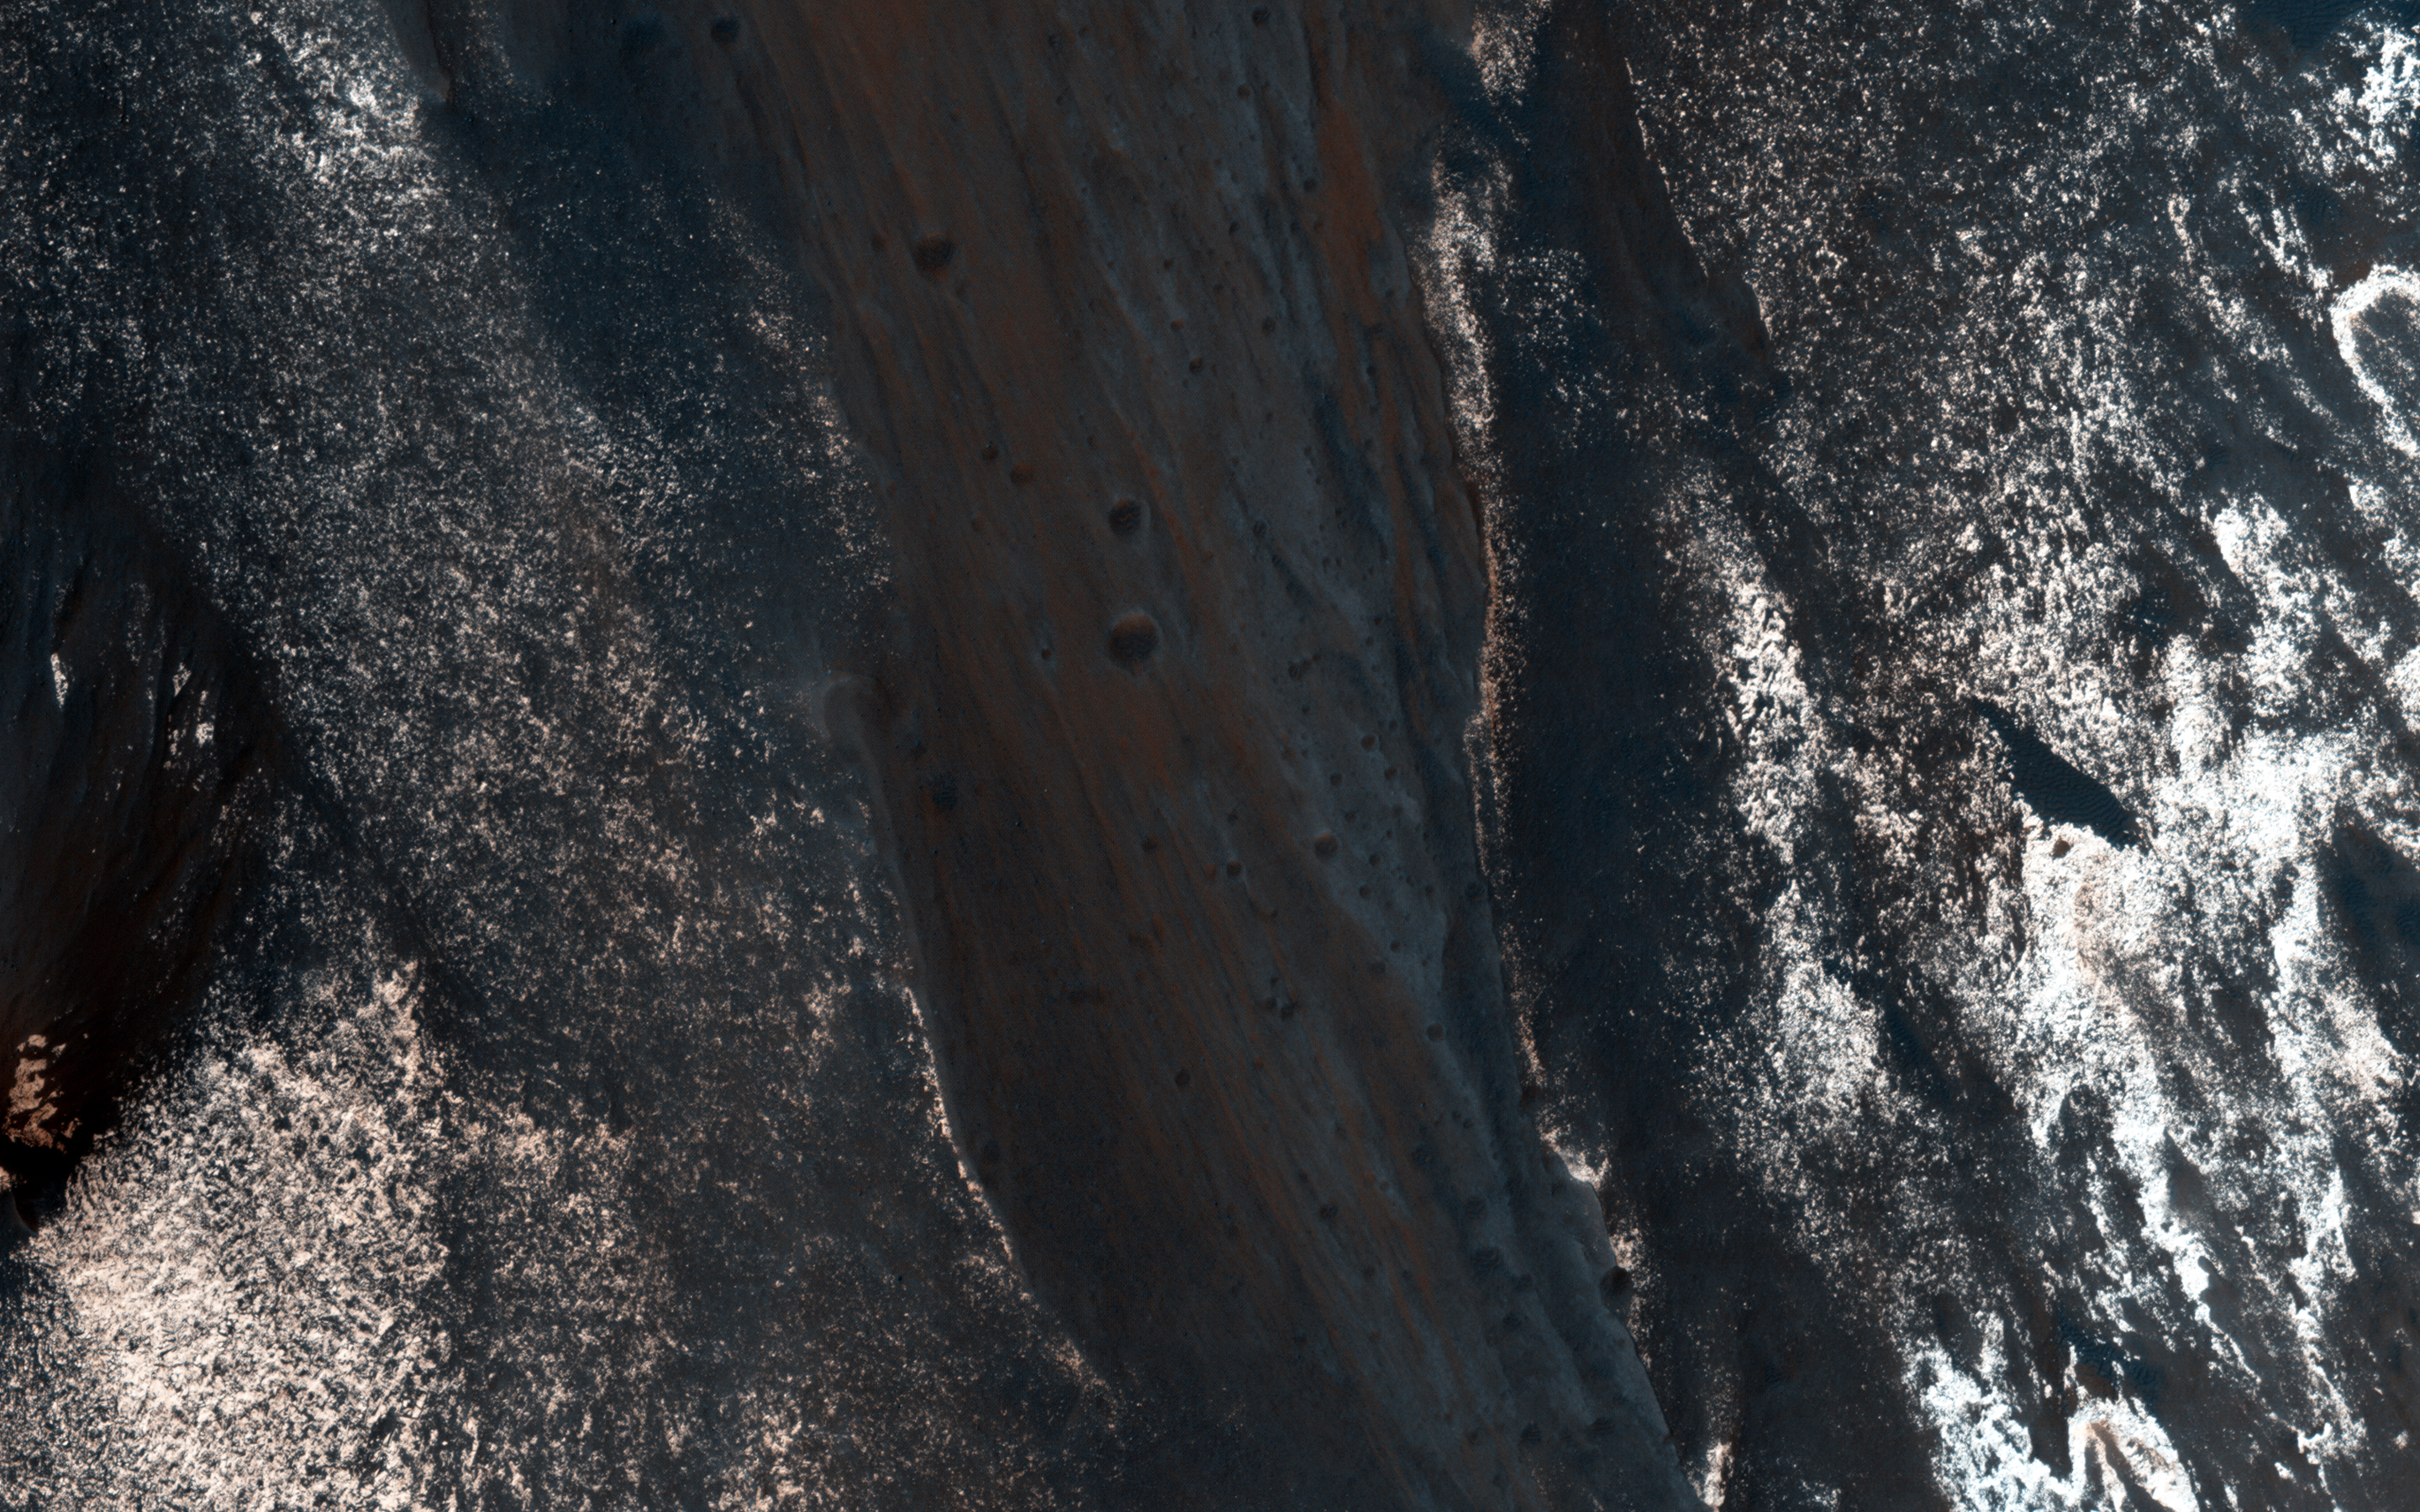

Slope Lineae along Coprates Chasma Ridge

The formation of “recurring slope lineae” is a fascinating process on Mars that we’re just beginning to investigate, and one that has been imaged before in Palikir Crater.

These RSLs show up in the spring and fade in the winter. Their presence might be due to briny water, and it opens up the door to taking a fresh look at other possible RSL candidates. This observation was done to accomplish just that: to re-image a previously photographed area that might confirm if this a candidate for RSL.

When HiRISE re-images an area, we try to match the exact lighting as before, in order to see any differences. Along with a stereo pair and resulting anaglyph, our understanding of the terrain is more complete.

HiRISE is one of six instruments on NASA’s Mars Reconnaissance Orbiter. The University of Arizona, Tucson, operates the orbiter’s HiRISE camera, which was built by Ball Aerospace & Technologies Corp., Boulder, Colo. NASA’s Jet Propulsion Laboratory, a division of the California Institute of Technology in Pasadena, manages the Mars Reconnaissance Orbiter Project for the NASA Science Mission Directorate, Washington.

Credit: NASA/JPL-Caltech/Univ. of Arizona